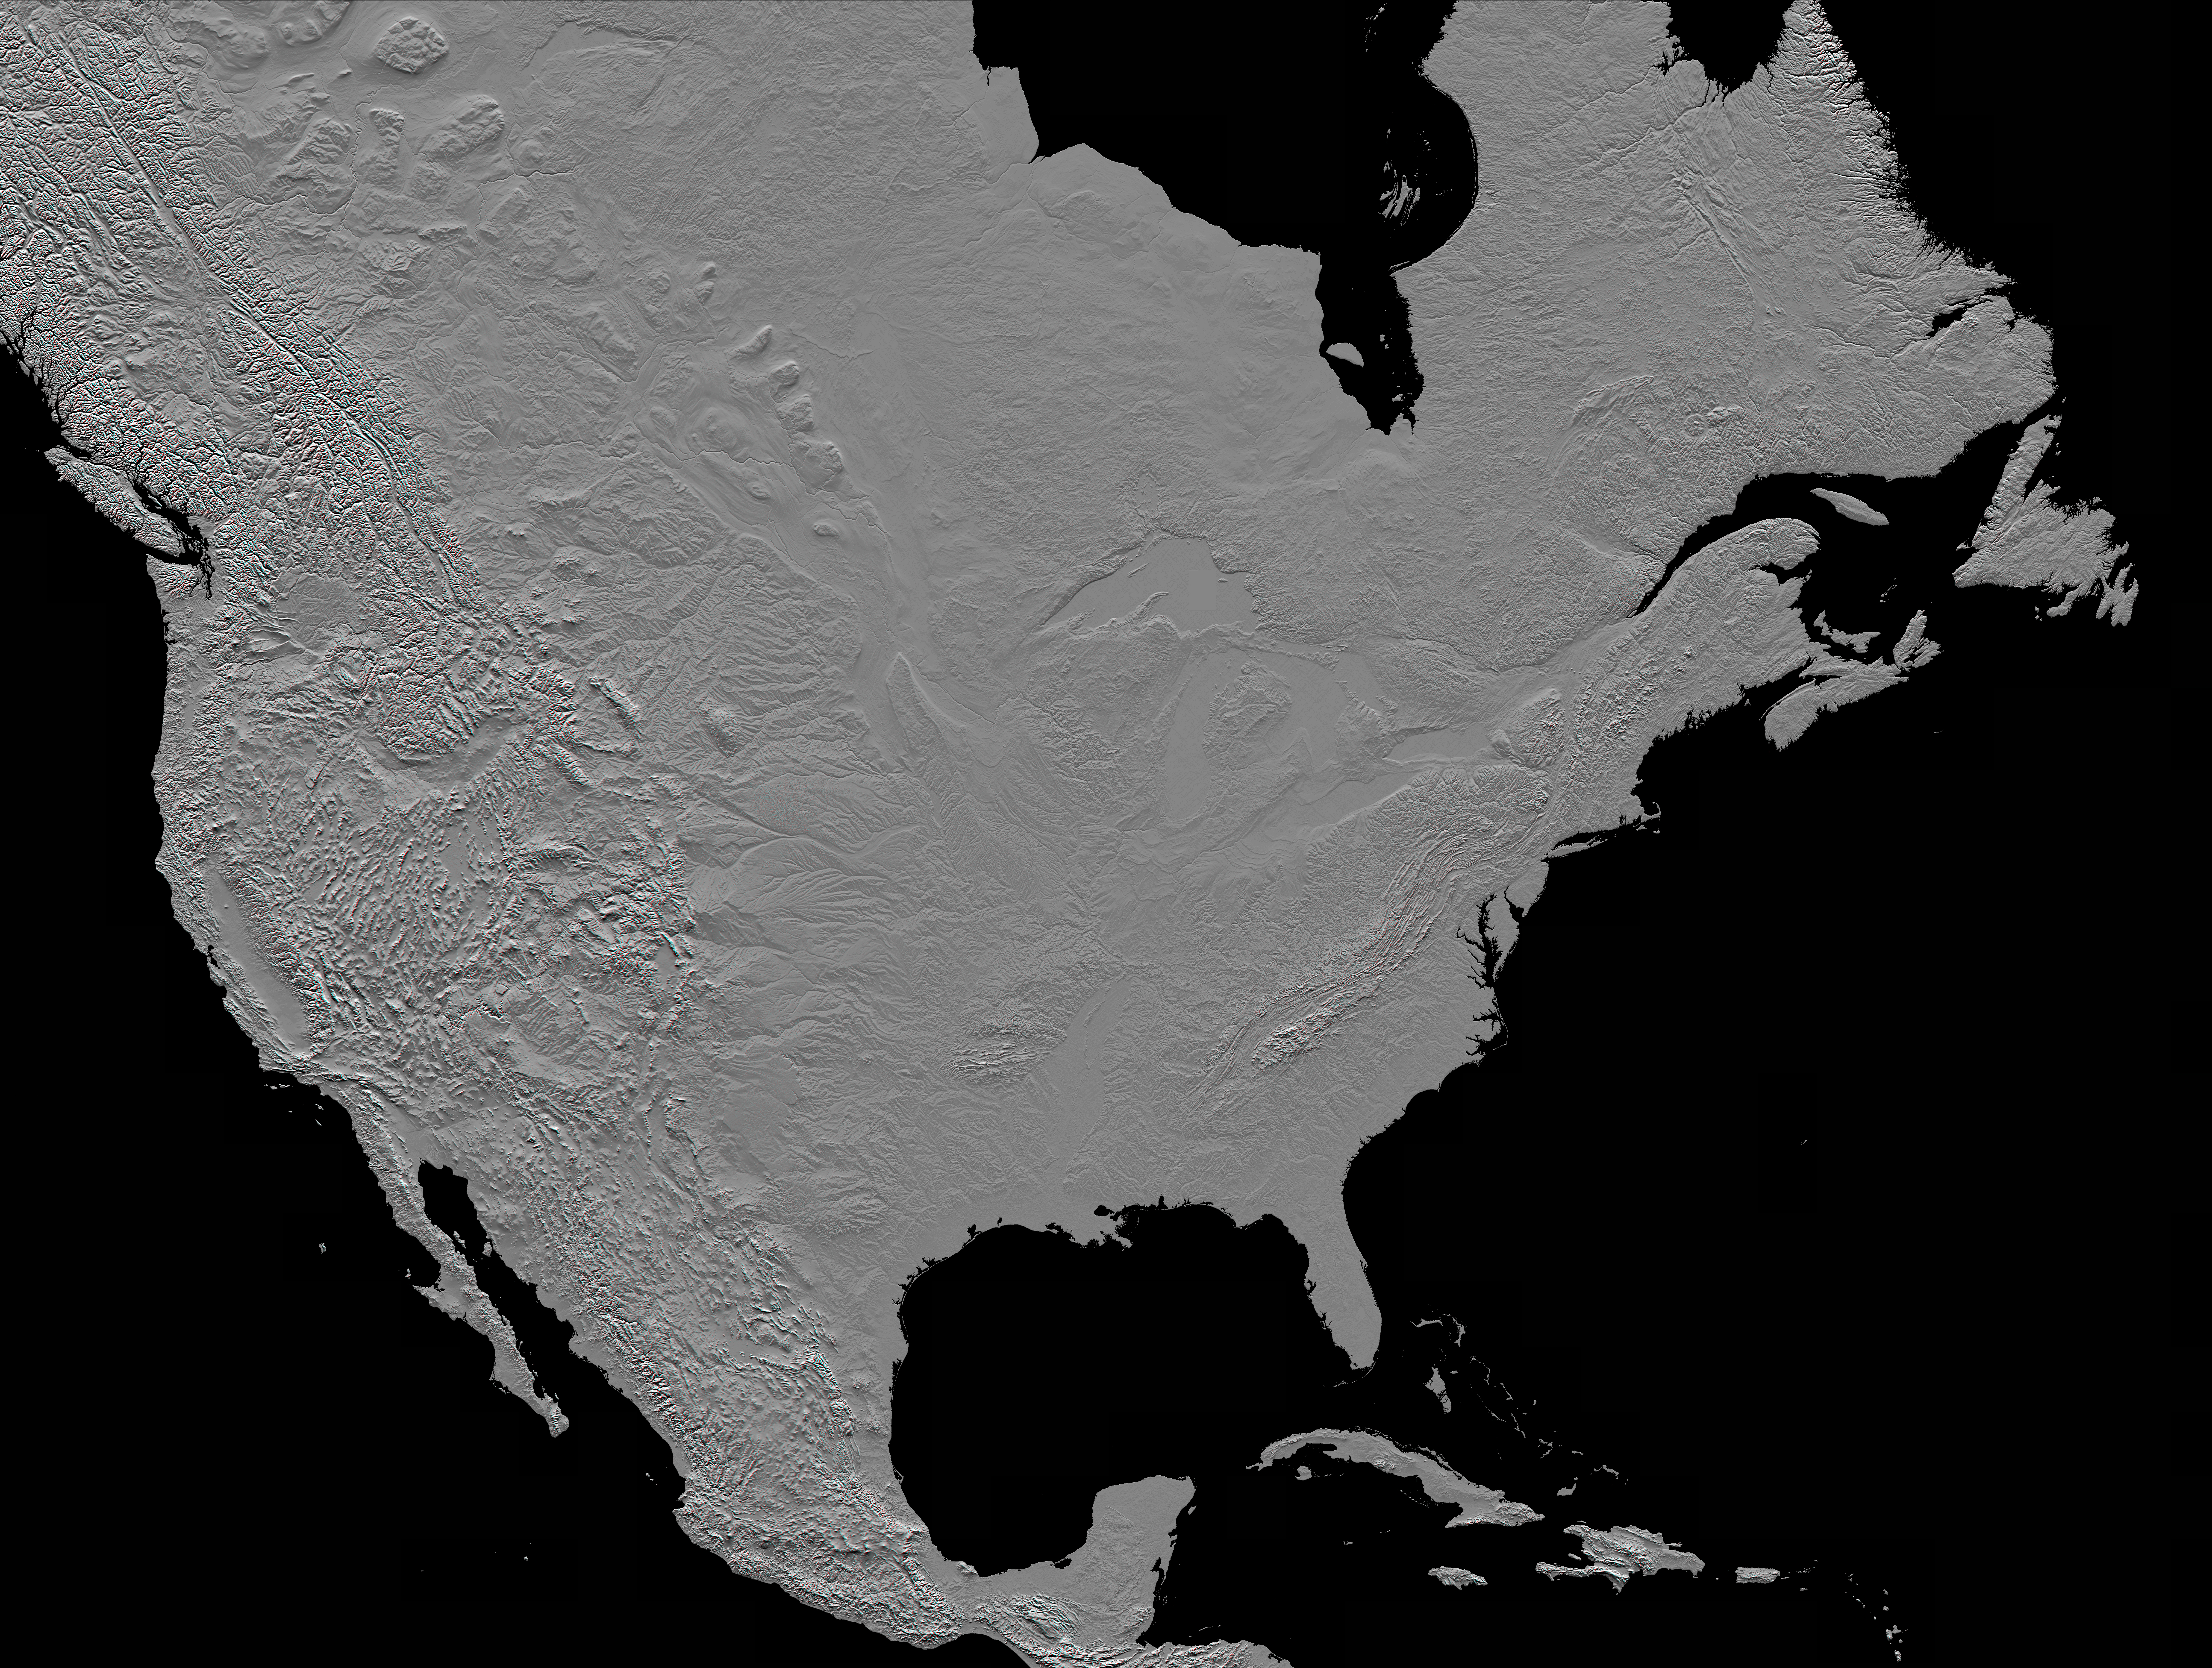

Anaglyph, North America

This anaglyph (stereoscopic view) of North America was generated with data from the Shuttle Radar Topography Mission (SRTM). It is best viewed at or near full resolution with anaglyph glasses. For this broad view the resolution of the data was first reduced to 30 arcseconds (about 928 meters north-south and 736 meters east-west in central North America), matching the best previously existing global digital topographic data set called GTOPO30. The data were then resampled to a Mercator projection with approximately square pixels (about one kilometer, or 0.6 miles, on each side). Even at this decreased resolution the variety of landforms comprising the North American continent is readily apparent.

Active tectonics (structural deformation of the Earth’s crust) along and near the Pacific North American plate boundary creates the great topographic relief seen along the Pacific coast. Earth’s crustal plates converge in southern Mexico and in the northwest United States, melting the crust and producing volcanic cones. Along the California coast, the plates are sliding laterally past each other, producing a pattern of slices within the San Andreas fault system. And, where the plates are diverging, the crust appears torn apart as one huge tear along the Gulf of California (northwest Mexico), and as the several fractures comprising the Basin and Range province (in and around Nevada).

Across the Great Plains, erosional patterns dominate, with stream channels surrounding and penetrating the remnants of older smooth slopes east of the Rocky Mountains. This same erosion process is exposing the bedrock structural patterns of the Black Hills in South Dakota and the Ozark Mountains in Arkansas. Lateral erosion and sediment deposition by the Mississippi River has produced the flatlands of the lower Mississippi Valley and the Mississippi Delta.

To the north, evidence of the glaciers of the last ice age is widely found, particularly east of the Canadian Rocky Mountains and around the Great Lakes. From northeastern British Columbia, across Alberta, Saskatchewan, and Manitoba to North Dakota and Minnesota, huge striations clearly show the flow pattern of the glaciers. And southwest of Lakes Michigan, Huron, and Erie, arcing ridges of sediment, called terminal moraines, show where glaciers dumped sediment at their melting ends.

In eastern Canada, New York, and New England, the terrain has been scoured by glaciers, and eroded by streams, particularly along fractures in the bedrock. In Labrador and Quebec, the Mistastin, Manicougan, and Clearwater Lakes meteor impact craters can also be seen. Further south, narrow curving ridges of upturned and eroded layered rocks form most of the Appalachian Mountains. In contrast, around the Caribbean Sea region (Yucatan, Florida, and the Bahamas), flat-lying, stable limestone platforms are common, while the most eastern islands of the Caribbean include active volcanoes along another convergence zone of tectonic plates.

This anaglyph was created by deriving a shaded relief image from the SRTM data, draping it back over the SRTM elevation model, and then generating two differing perspectives, one for each eye. Illumination is from the north (top). When viewed through special glasses, the anaglyph is a vertically exaggerated view of the Earth’s surface in its full three dimensions. Anaglyph glasses cover the left eye with a red filter and cover the right eye with a blue filter.

Elevation data used in this image were acquired by the SRTM aboard the Space Shuttle Endeavour, launched on Feb. 11, 2000. SRTM used the same radar instrument that comprised the Spaceborne Imaging Radar-C/X-Band Synthetic Aperture Radar (SIR-C/X-SAR) that flew twice on the Space Shuttle Endeavour in 1994. SRTM was designed to collect 3-D measurements of the Earth’s surface. To collect the 3-D data, engineers added a 60-meter (approximately 200-foot) mast, installed additional C-band and X-band antennas, and improved tracking and navigation devices. The mission is a cooperative project between NASA, the National Imagery and Mapping Agency (NIMA) of the U.S. Department of Defense and the German and Italian space agencies. It is managed by NASA’s Jet Propulsion Laboratory, Pasadena, Calif., for NASA’s Earth Science Enterprise, Washington, D.C.

Location: 15 to 60 degrees North latitude, 50 to 130 degrees West longitude
Orientation: North toward the top, Mercator projection
Image Data: Shaded SRTM elevation model
Original Data Resolution: SRTM 1 arcsecond (about 30 meters or 98 feet)
Date Acquired: February 2000

Credit: NASA/JPL